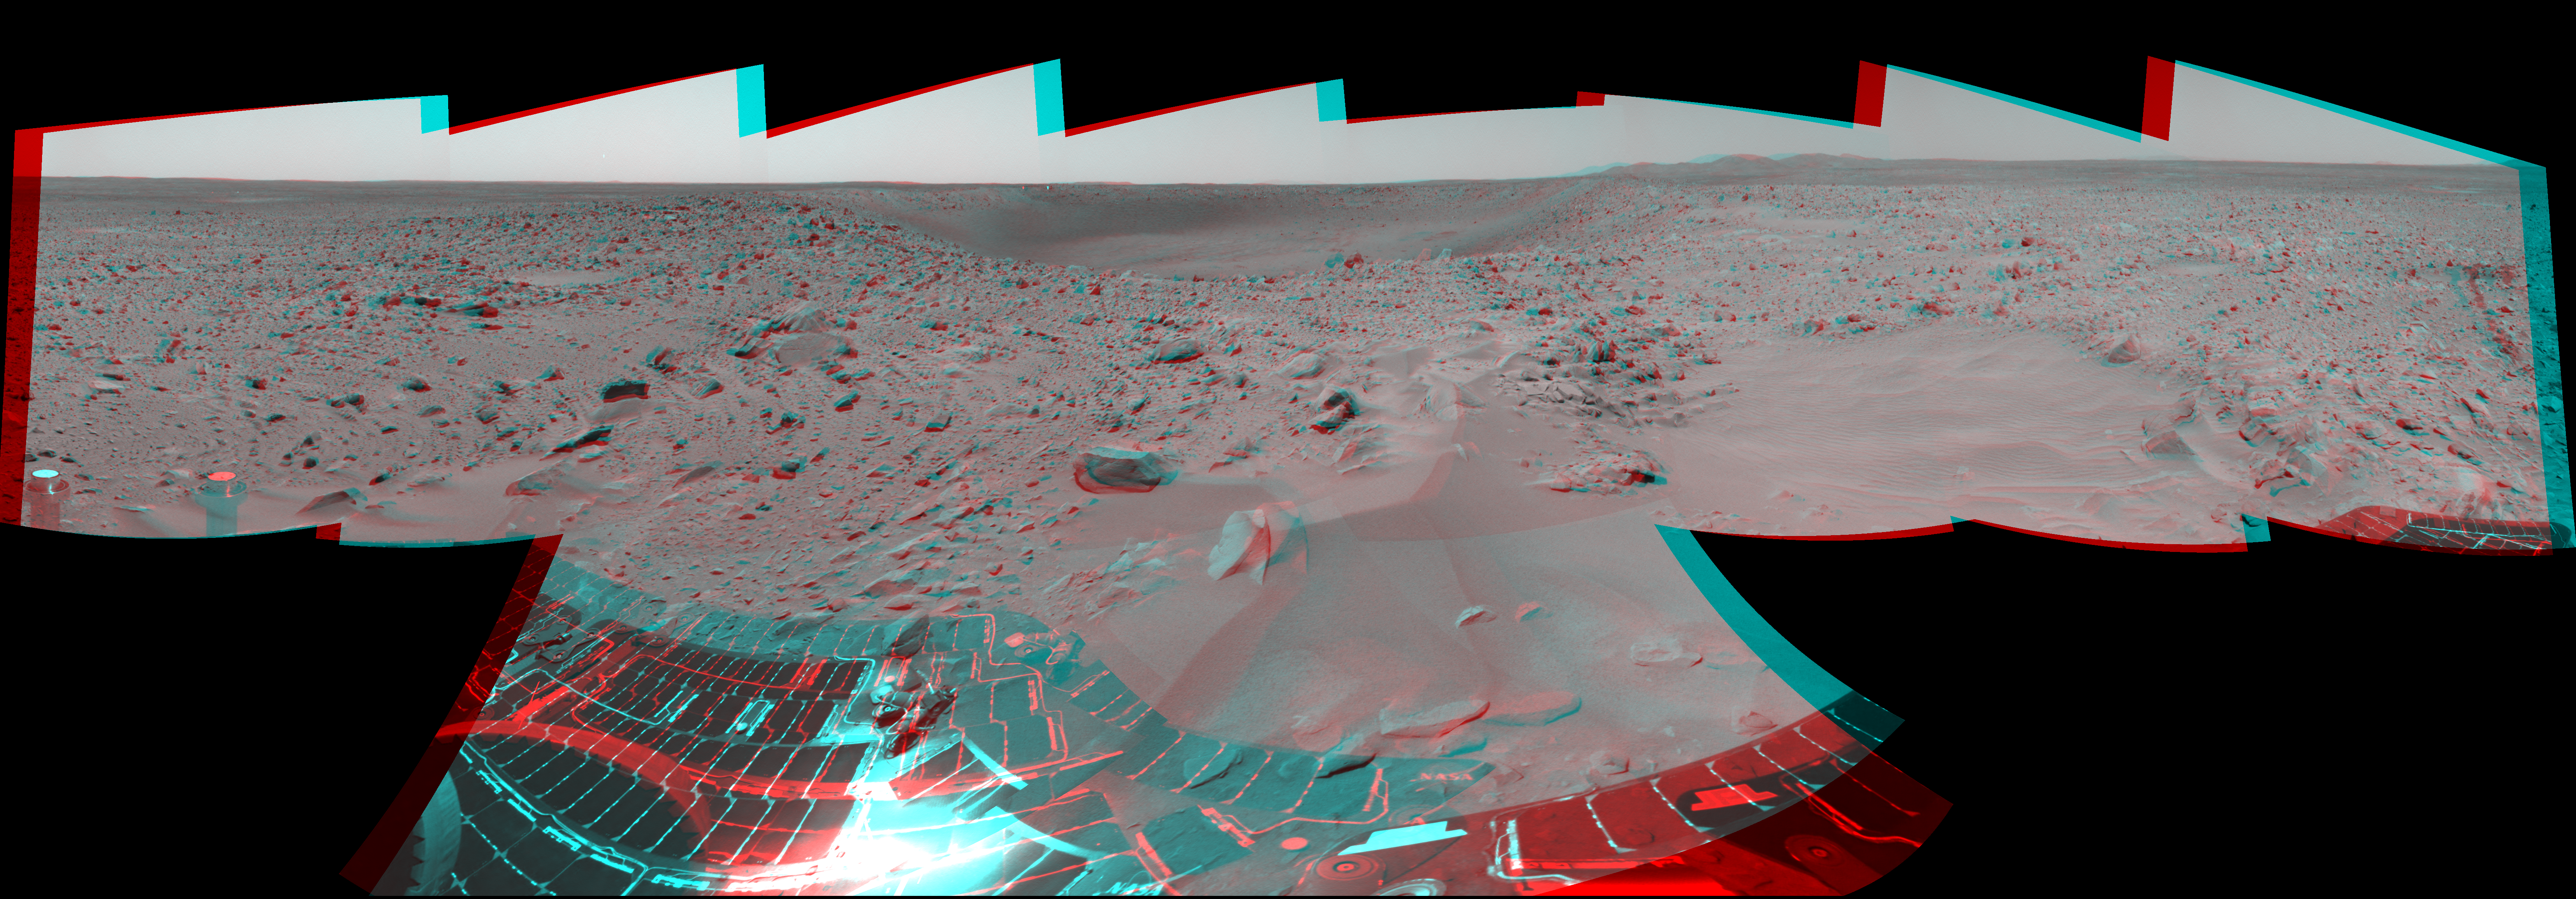

Almost Like Being at ‘Bonneville’

The Mars Exploration Rover Spirit took this 3-D navigation camera mosaic of the crater nicknamed “Bonneville” on the 67th martian day, or sol, of its mission. The rover’s solar panels can be seen in the foreground, and just above the far crater rim, on the left side, is the rover’s heatshield, which is visible as a tiny reflective speck.

Credit: NASA/JPL